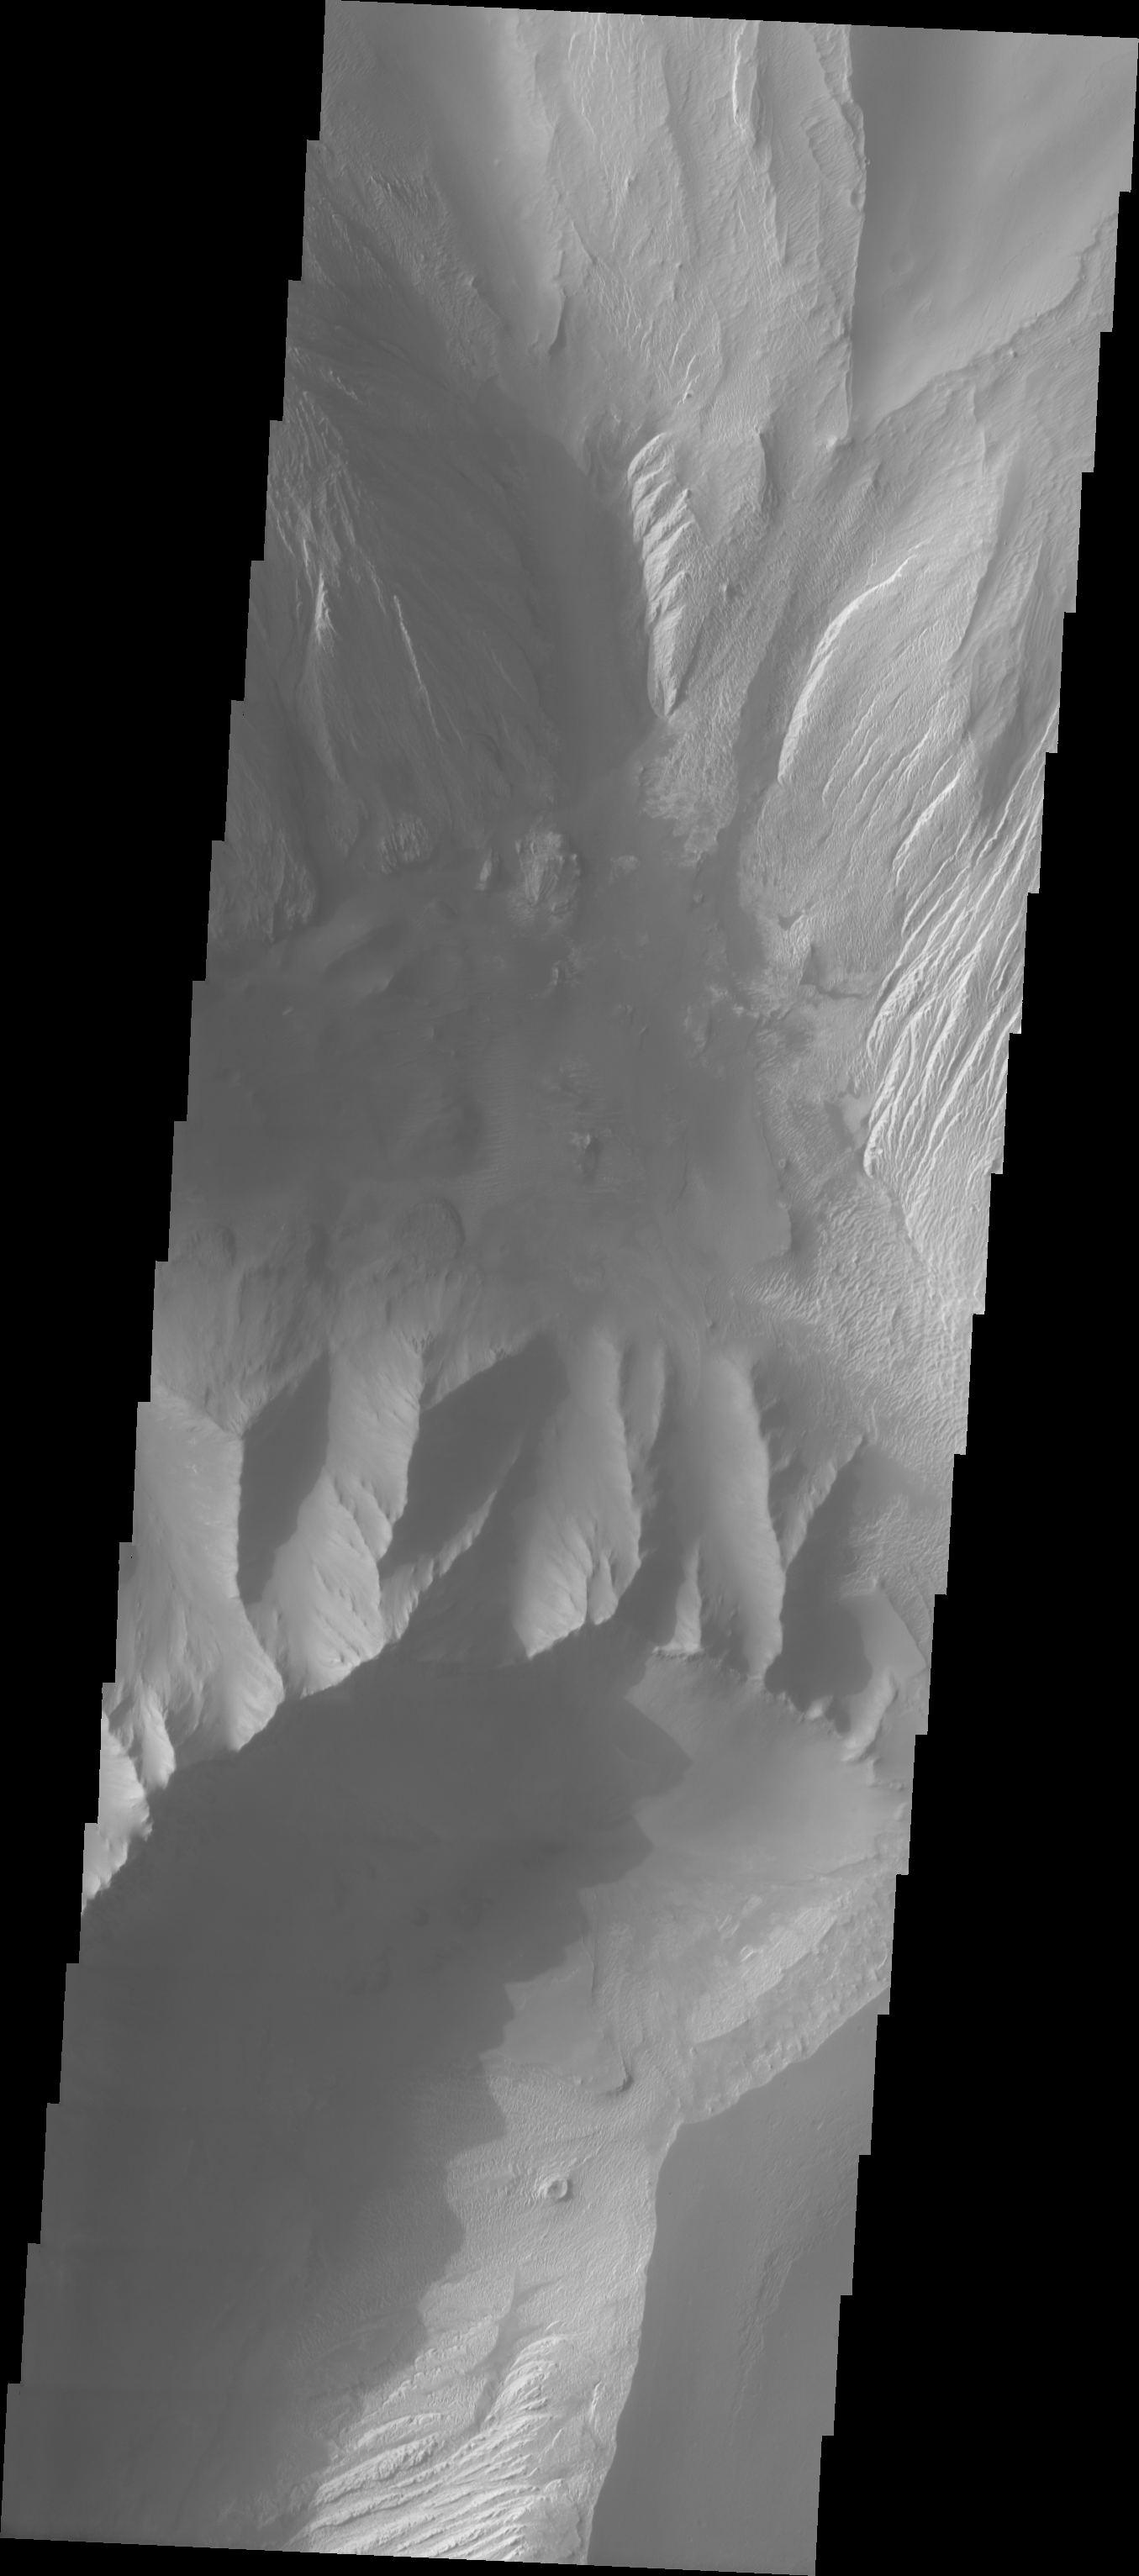

Inter-Chasma Hills

The Odyssey spacecraft has taken some great pictures of Valles Marineris, the largest canyon in the solar system. If this canyon were on Earth, it would stretch from New York to Los Angeles. For the next several weeks, the Image of the Day will tour some of the canyons that make up this vast system. We will start with Ius Chasma in the west, and end with Coprates Chasma to the east. For more information on Vallis Marineris, please see http://mars.jpl.nasa.gov/mep/science/vm.html.

The central part of this image shows the hills that are found between Ophir Chasma (northern part) and Candor Chasma. Multiple slides, dunes, and wind-eroded surfaces are present in this area.

Image information: VIS instrument. Latitude -4.6, Longitude 287.4 East (72.6 West). 19 meter/pixel resolution.

Note: this THEMIS visual image has not been radiometrically nor geometrically calibrated for this preliminary release. An empirical correction has been performed to remove instrumental effects. A linear shift has been applied in the cross-track and down-track direction to approximate spacecraft and planetary motion. Fully calibrated and geometrically projected images will be released through the Planetary Data System in accordance with Project policies at a later time.

NASA’s Jet Propulsion Laboratory manages the 2001 Mars Odyssey mission for NASA’s Office of Space Science, Washington, D.C. The Thermal Emission Imaging System (THEMIS) was developed by Arizona State University, Tempe, in collaboration with Raytheon Santa Barbara Remote Sensing. The THEMIS investigation is led by Dr. Philip Christensen at Arizona State University. Lockheed Martin Astronautics, Denver, is the prime contractor for the Odyssey project, and developed and built the orbiter. Mission operations are conducted jointly from Lockheed Martin and from JPL, a division of the California Institute of Technology in Pasadena.

Credit: NASA/JPL/Arizona State University